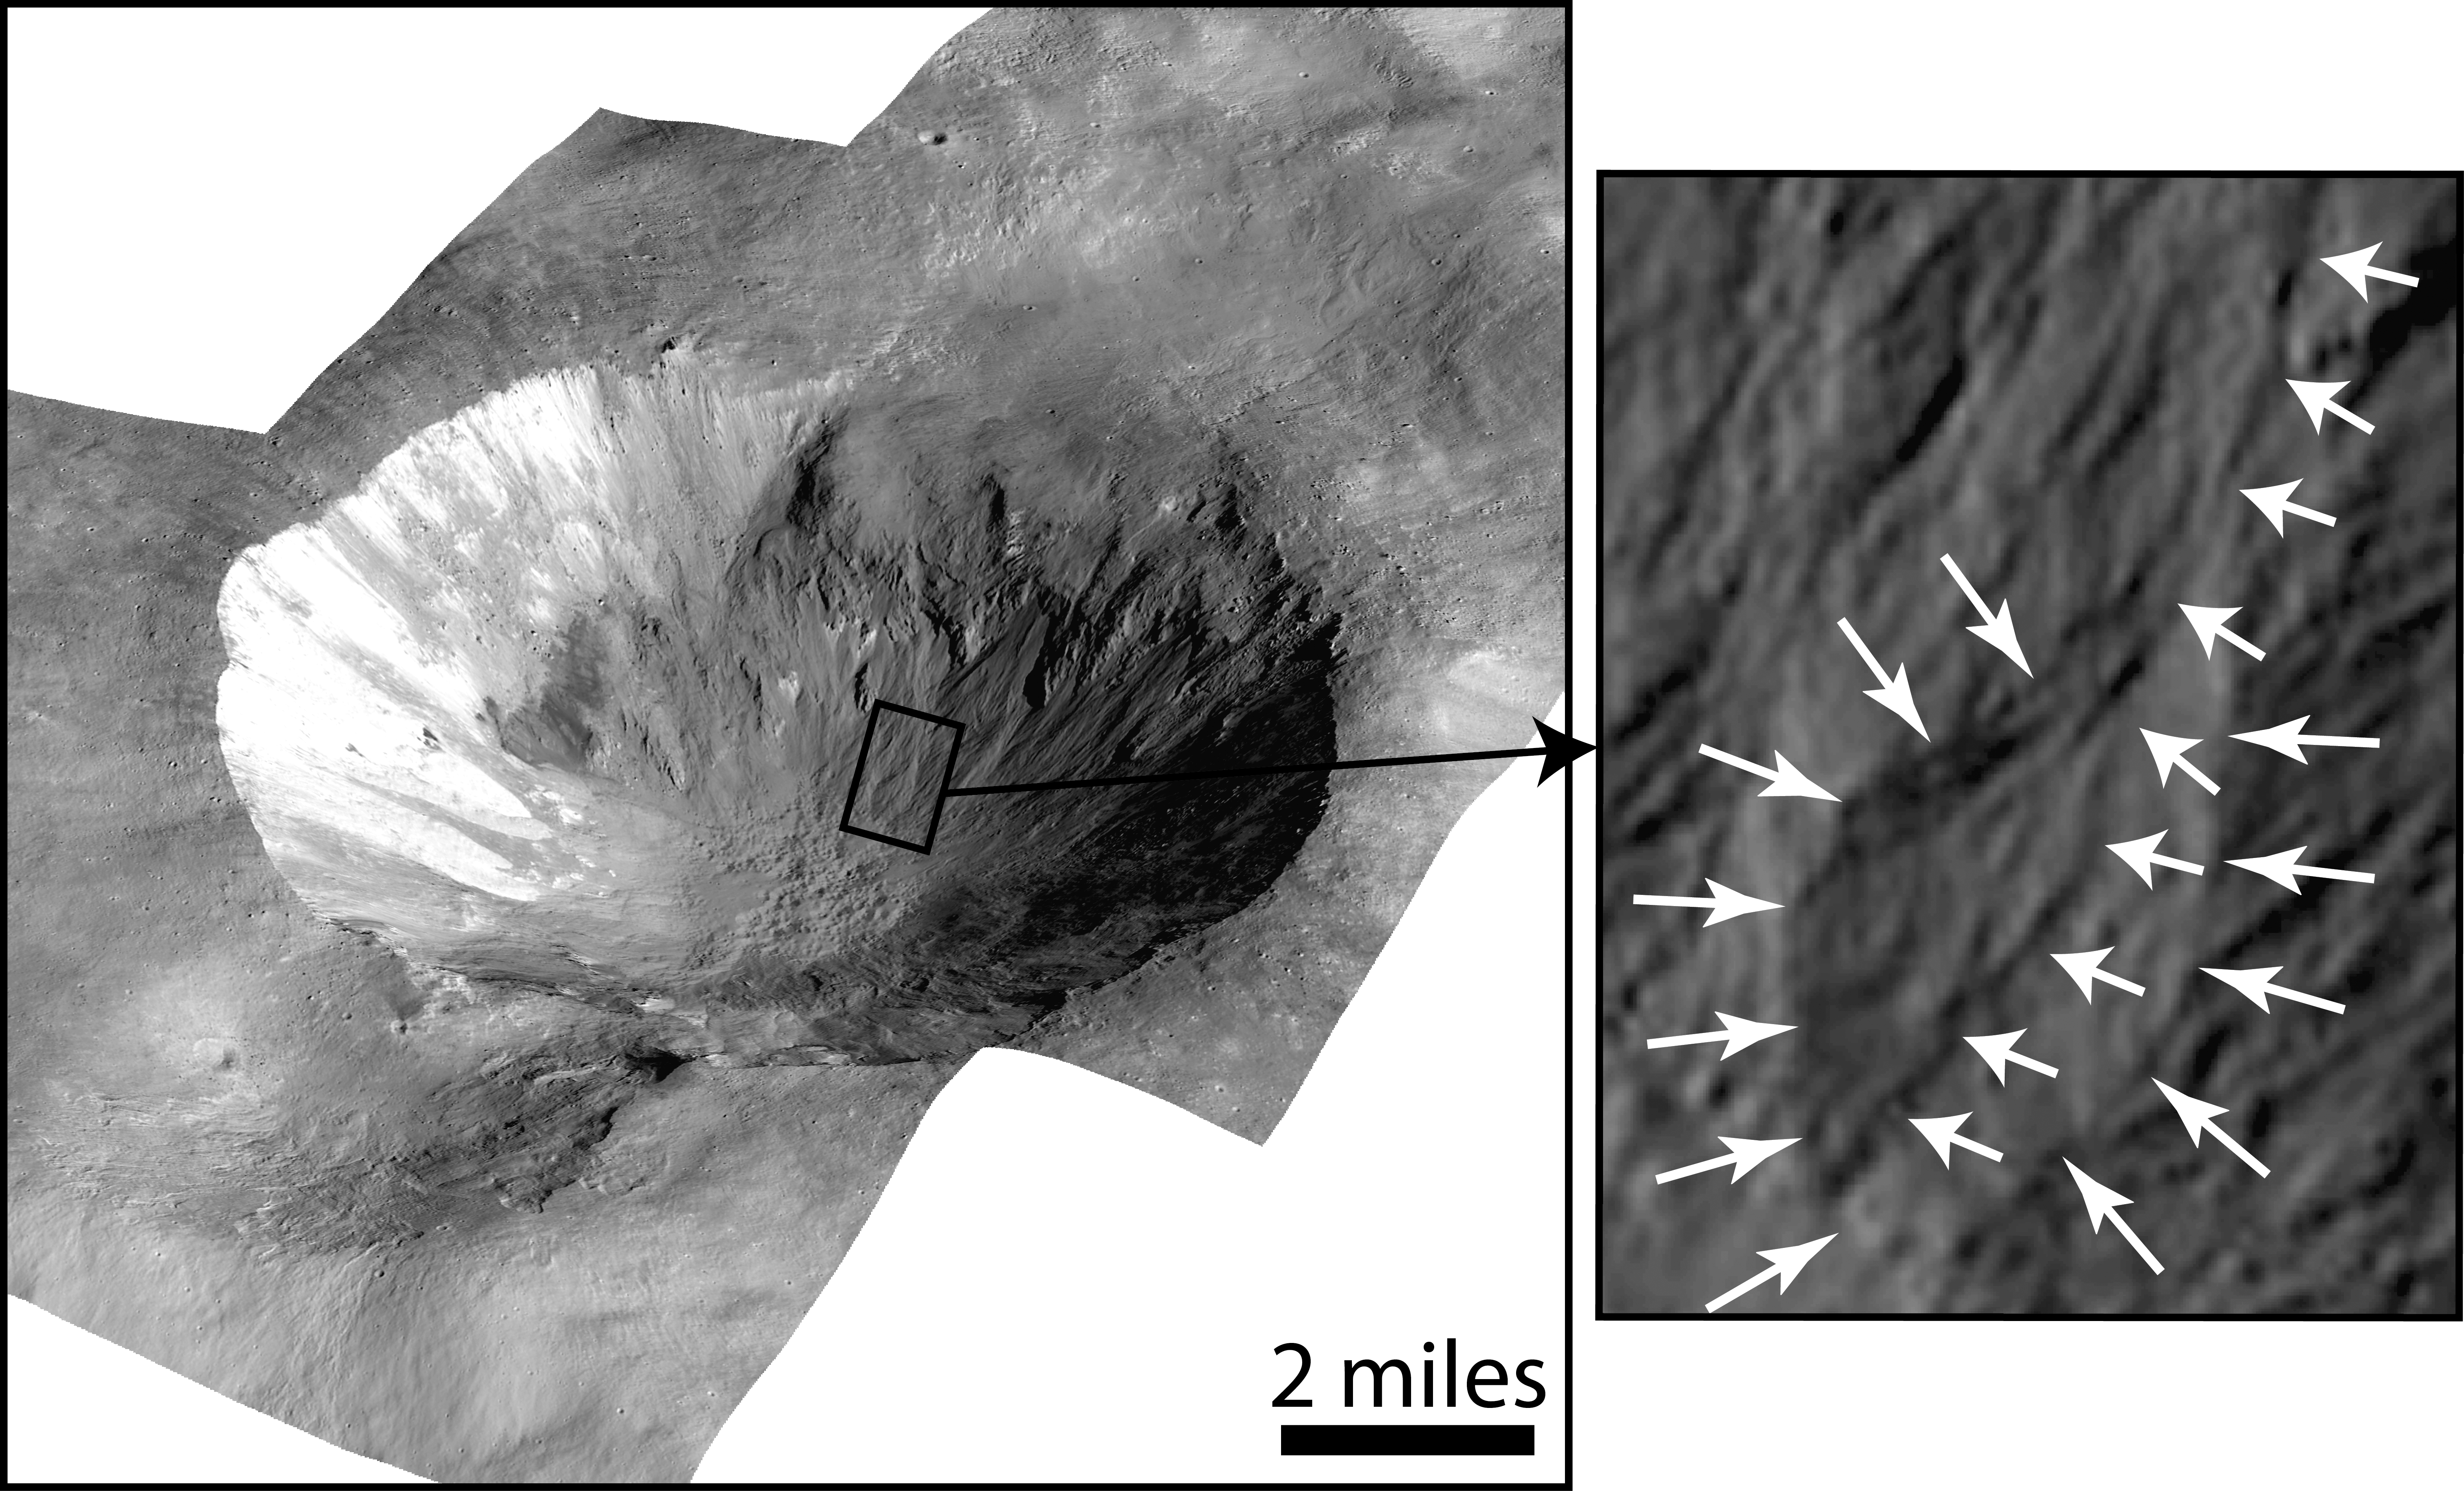

Gully and Fan-Shaped Deposit on Vesta

This image shows Cornelia Crater on the large asteroid Vesta. The crater is about 4 to 5 million years old. On the right is an inset image showing an example of curved gullies, indicated by the short white arrows, and a fan-shaped deposit, indicated by long white arrows. The inset image is about 0.62 miles (1 kilometer) wide.

The Dawn mission to Vesta and Ceres is managed by NASA’s Jet Propulsion Laboratory, a division of the California Institute of Technology in Pasadena, for NASA’s Science Mission Directorate, Washington D.C. UCLA is responsible for overall Dawn mission science. The Dawn framing cameras have been developed and built under the leadership of the Max Planck Institute for Solar System Research, GÃ¶ttingen, Germany, with significant contributions by DLR German Aerospace Center, Institute of Planetary Research, Berlin, and in coordination with the Institute of Computer and Communication Network Engineering, Braunschweig. The framing camera project is funded by the Max Planck Society, DLR, and NASA/JPL. The Italian Space Agency and the Italian National Astrophysical Institute are international partners on the mission team.

Credit: NASA/JPL-Caltech/UCLA/MPS/DLR/IDA